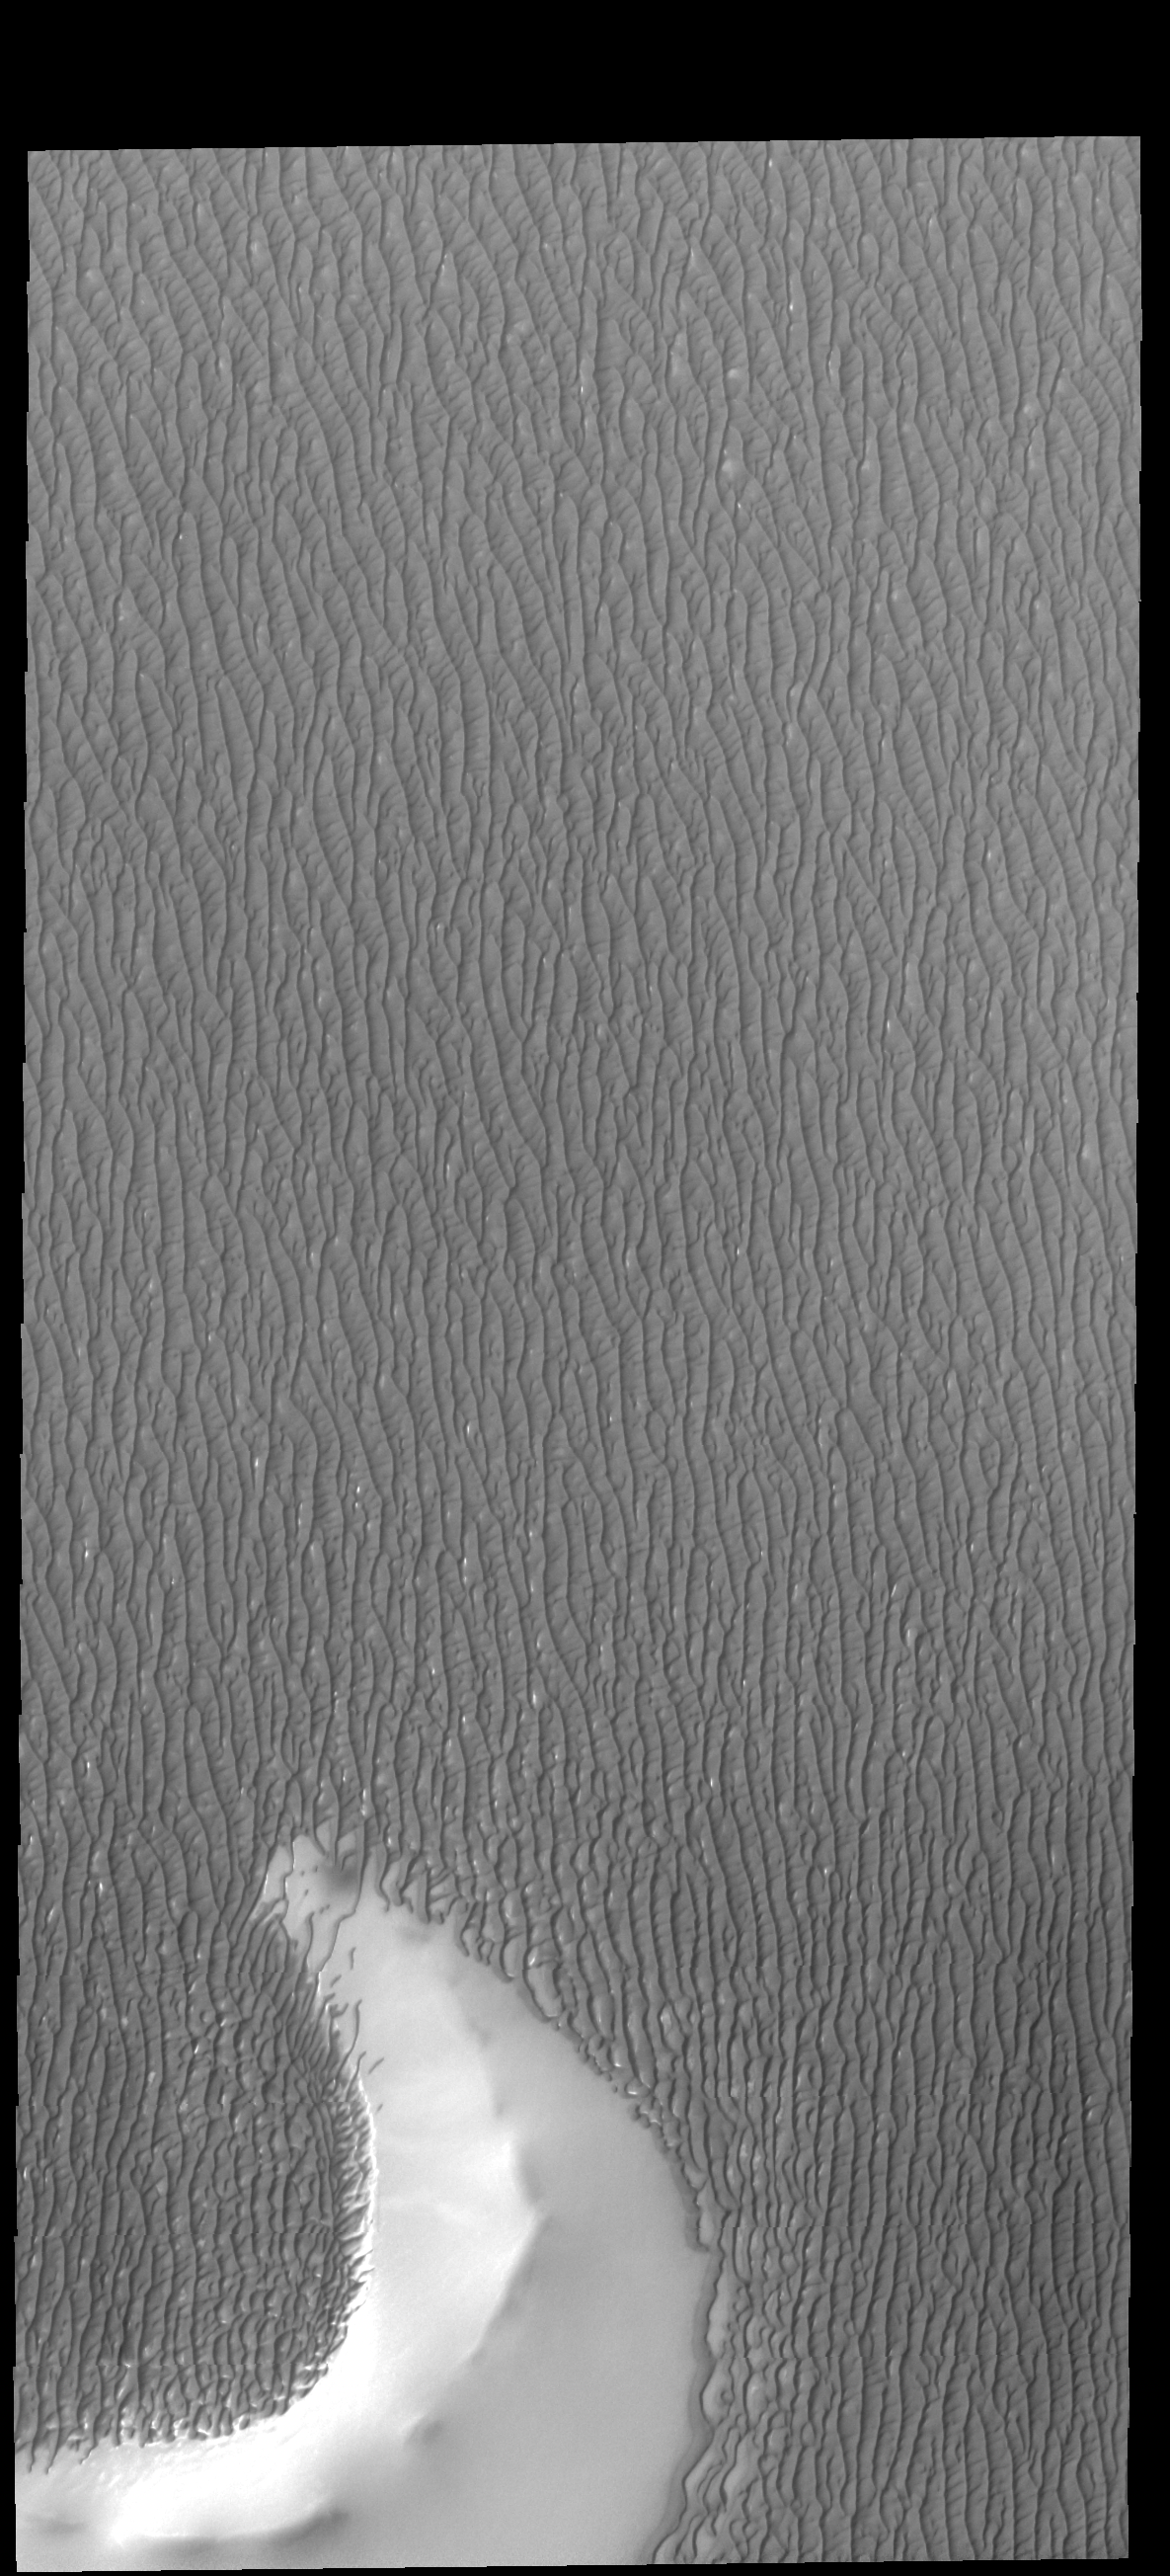

More Olympia Undae

The arc shaped feature at the bottom of this VIS image is the remaining rim of a crater. The dunes of Olympia Undae have surrounded the rim and small individual dunes are creeping up the slope of the rim.

Credit: NASA/JPL-Caltech/ASU